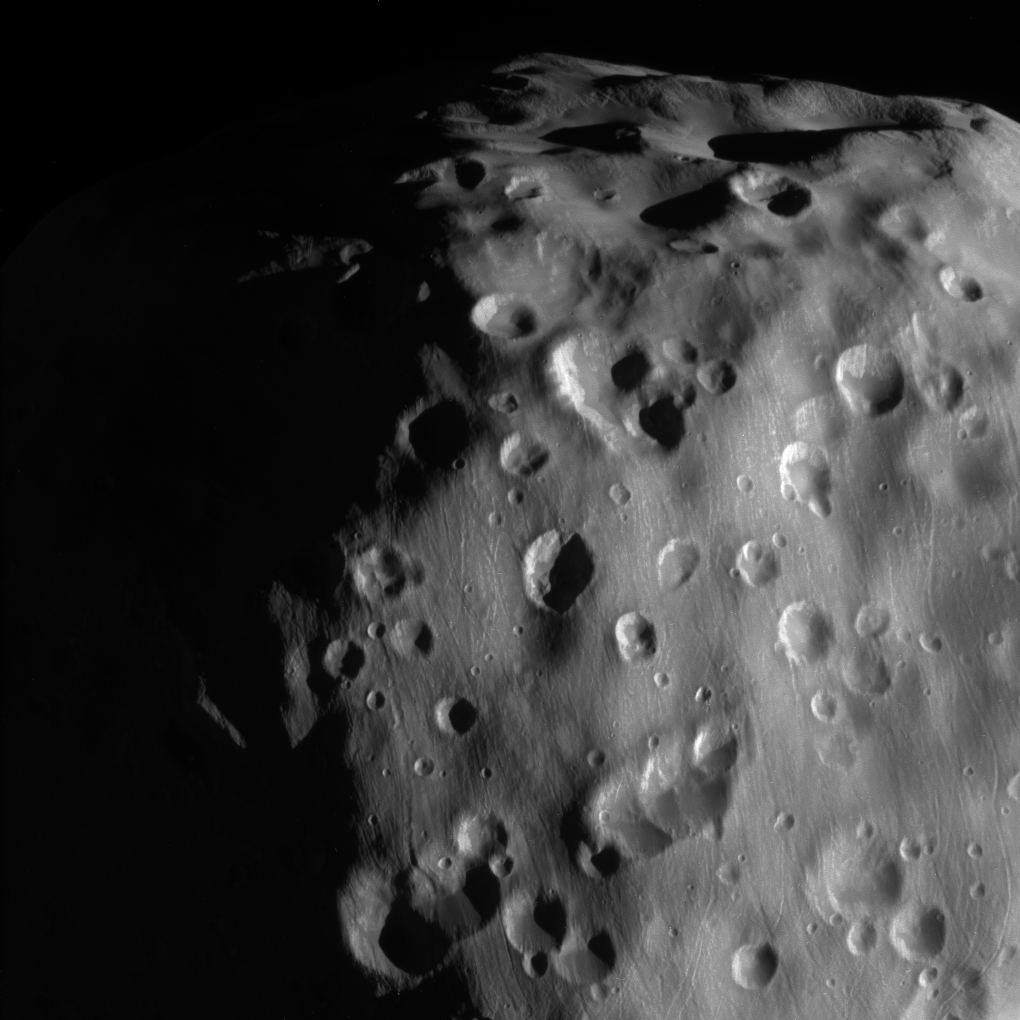

Zoom-in on Epimetheus

This zoomed-in view of Epimetheus, one of the highest resolution ever taken, shows a surface covered in craters, vivid reminders of the hazards of space.

Epimetheus (70 miles or 113 kilometers across) is too small for its gravity to hold onto an atmosphere. It is also too small to be geologically active. There is therefore no way to erase the scars from meteor impacts, except for the generation of new impact craters on top of old ones.

This view looks toward anti-Saturn side of Epimetheus. North on Epimetheus is up and rotated 32 degrees to the right. The image was taken with the Cassini spacecraft narrow-angle camera on Feb. 21, 2017 using a spectral filter which preferentially admits wavelengths of near-infrared light centered at 939 nanometers.

The view was acquired at a distance of approximately 9,300 miles (15,000 kilometers) from Epimetheus and at a Sun-Epimetheus-spacecraft, or phase, angle of 71 degrees. Image scale is 290 feet (89 meters) per pixel.

The Cassini mission is a cooperative project of NASA, ESA (the European Space Agency) and the Italian Space Agency. The Jet Propulsion Laboratory, a division of the California Institute of Technology in Pasadena, manages the mission for NASA’s Science Mission Directorate, Washington. The Cassini orbiter and its two onboard cameras were designed, developed and assembled at JPL. The imaging operations center is based at the Space Science Institute in Boulder, Colorado.

Credit: NASA/JPL-Caltech/Space Science Institute